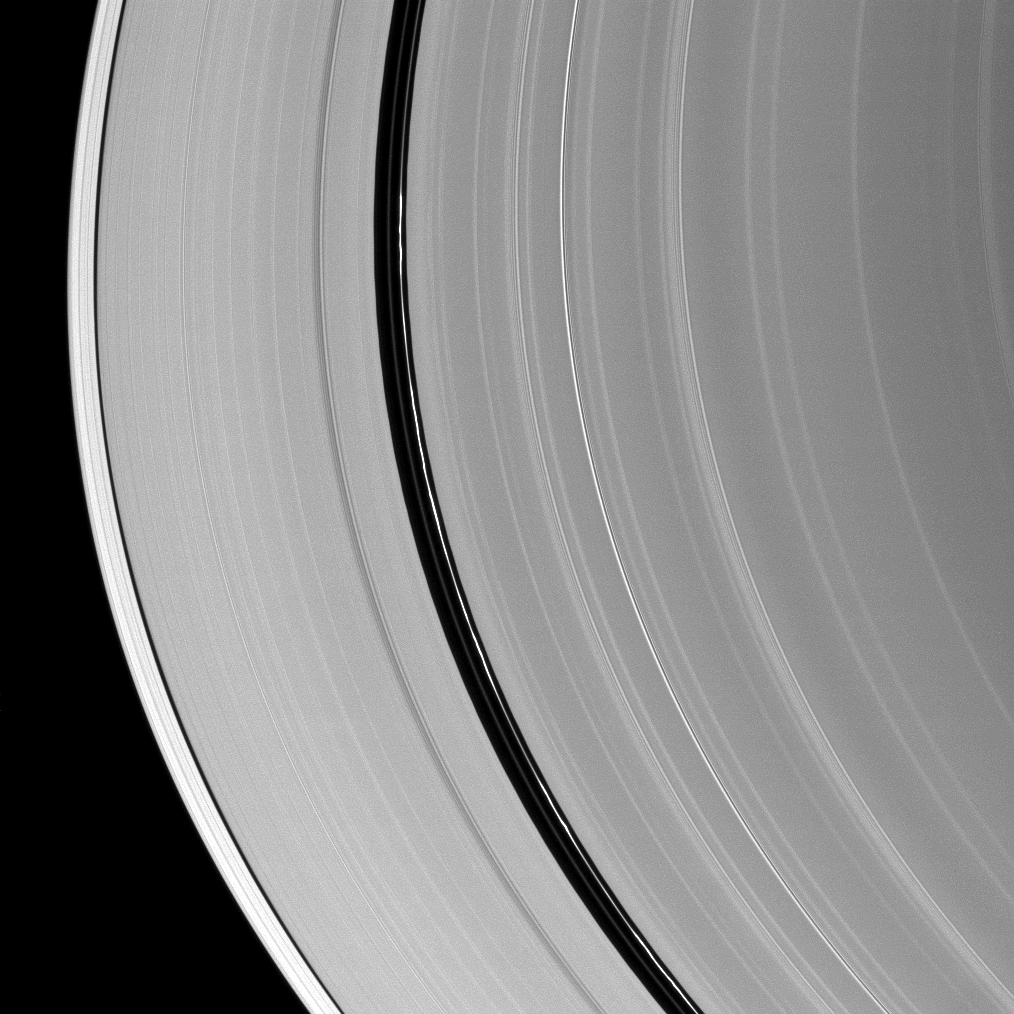

Encke Gap Ringlet

Kinky, discontinuous ringlets occupy the Encke Gap in Saturn’s A ring in the middle of this Cassini spacecraft image.

During the planet’s August 2009 equinox, parts of these thin ringlets cast shadows onto the A ring (see PIA11676).

This view looks toward the northern, unilluminated side of the rings from about 17 degrees below the ringplane. The image was taken in visible light with the Cassini spacecraft narrow-angle camera on Jan. 8, 2010. The view was acquired at a distance of approximately 1.6 million kilometers (1 million miles) from Saturn. Image scale is 9 kilometers (6 miles) per pixel.

The Cassini-Huygens mission is a cooperative project of NASA, the European Space Agency and the Italian Space Agency. The Jet Propulsion Laboratory, a division of the California Institute of Technology in Pasadena, manages the mission for NASA’s Science Mission Directorate, Washington, D.C. The Cassini orbiter and its two onboard cameras were designed, developed and assembled at JPL. The imaging operations center is based at the Space Science Institute in Boulder, Colo.

Credit: NASA/JPL/Space Science Institute